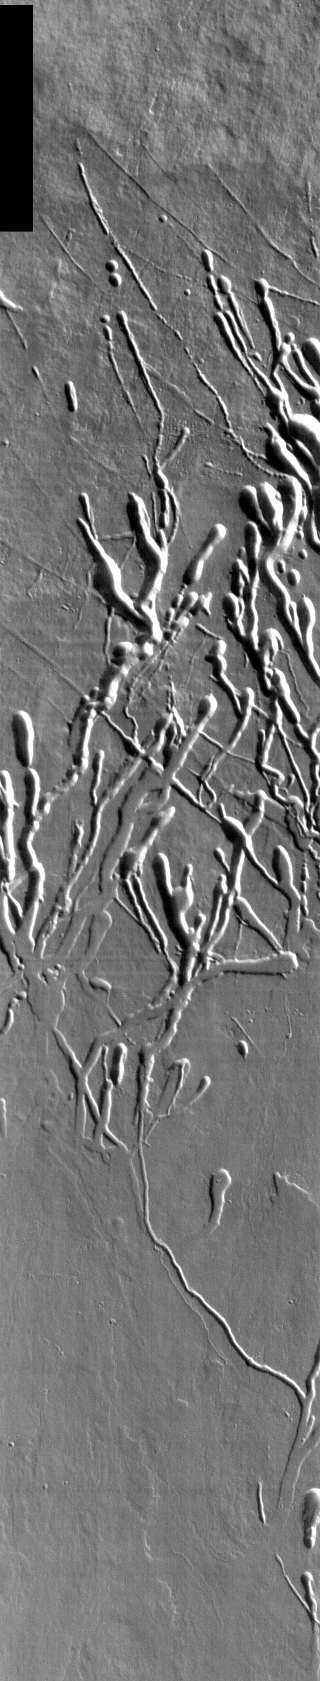

Ascraeus Mons Collapse Pits

We will be looking at collapse pits for the next two weeks. Collapse pits on Mars are formed in several ways. In volcanic areas, channelized lava flows can form roofs which insulate the flowing lava. These features are termed lava tubes on Earth and are common features in basaltic flows. After the lava has drained, parts of the roof of the tube will collapse under its own weight. These collapse pits will only be as deep as the bottom of the original lava tube. Another type of collapse feature associated with volcanic areas arises when very large eruptions completely evacuate the magma chamber beneath the volcano. The weight of the volcano will cause the entire edifice to subside into the void space below it. Structural features including fractures and graben will form during the subsidence. Many times collapse pits will form within the graben. In addition to volcanic collapse pits, Mars has many collapse pits formed when volatiles (such as subsurface ice) are released from the surface layers. As the volatiles leave, the weight of the surrounding rock causes collapse pits to form.

These collapse pits are found on the flank of Ascraeus Mons. The pits and channels are all related to lava tube formation and emptying.

Image information: IR instrument. Latitude 8, Longitude 253.9 East (106.1 West). 100 meter/pixel resolution.

Note: this THEMIS visual image has not been radiometrically nor geometrically calibrated for this preliminary release. An empirical correction has been performed to remove instrumental effects. A linear shift has been applied in the cross-track and down-track direction to approximate spacecraft and planetary motion. Fully calibrated and geometrically projected images will be released through the Planetary Data System in accordance with Project policies at a later time.

NASA’s Jet Propulsion Laboratory manages the 2001 Mars Odyssey mission for NASA’s Office of Space Science, Washington, D.C. The Thermal Emission Imaging System (THEMIS) was developed by Arizona State University, Tempe, in collaboration with Raytheon Santa Barbara Remote Sensing. The THEMIS investigation is led by Dr. Philip Christensen at Arizona State University. Lockheed Martin Astronautics, Denver, is the prime contractor for the Odyssey project, and developed and built the orbiter. Mission operations are conducted jointly from Lockheed Martin and from JPL, a division of the California Institute of Technology in Pasadena.

Credit: NASA/JPL/Arizona State University